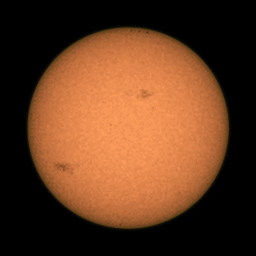

Perseverance Views Sunspots

NASA’s Perseverance Mars rover captured this series of images of sunspots – regions where solar flares erupt on the Sun’s surface – using its Mastcam-Z cameras between May 8 and 20, 2024 (the 1,144th and 1156th Martian days, or sols, of the mission). These flares sent charged particles toward Mars, where several NASA spacecraft were able to study them.

The Perseverance mission frequently uses Mastcam-Z to capture images of the Sun to help scientists assess how much dust is in the atmosphere, because airborne dust affects the brightness of the Sun. Inadvertently, the camera can also capture sunspots, which are relatively cool areas of the Sun with intense magnetic fields.

Arizona State University leads the operations of the Mastcam-Z instrument, working in collaboration with Malin Space Science Systems in San Diego, on the design, fabrication, testing, and operation of the cameras, and in collaboration with the Niels Bohr Institute of the University of Copenhagen on the design, fabrication, and testing of the calibration targets.

A key objective for Perseverance’s mission on Mars is astrobiology, including the search for signs of ancient microbial life. The rover will characterize the planet’s geology and past climate, pave the way for human exploration of the Red Planet, and be the first mission to collect and cache Martian rock and regolith (broken rock and dust).

Subsequent NASA missions, in cooperation with ESA (European Space Agency), would send spacecraft to Mars to collect these sealed samples from the surface and return them to Earth for in-depth analysis.

The Mars 2020 Perseverance mission is part of NASA’s Moon to Mars exploration approach, which includes Artemis missions to the Moon that will help prepare for human exploration of the Red Planet.

JPL, which is managed for NASA by Caltech in Pasadena, California, built and manages operations of the Perseverance rover.

Credit: NASA/JPL-Caltech/Space Science Institute